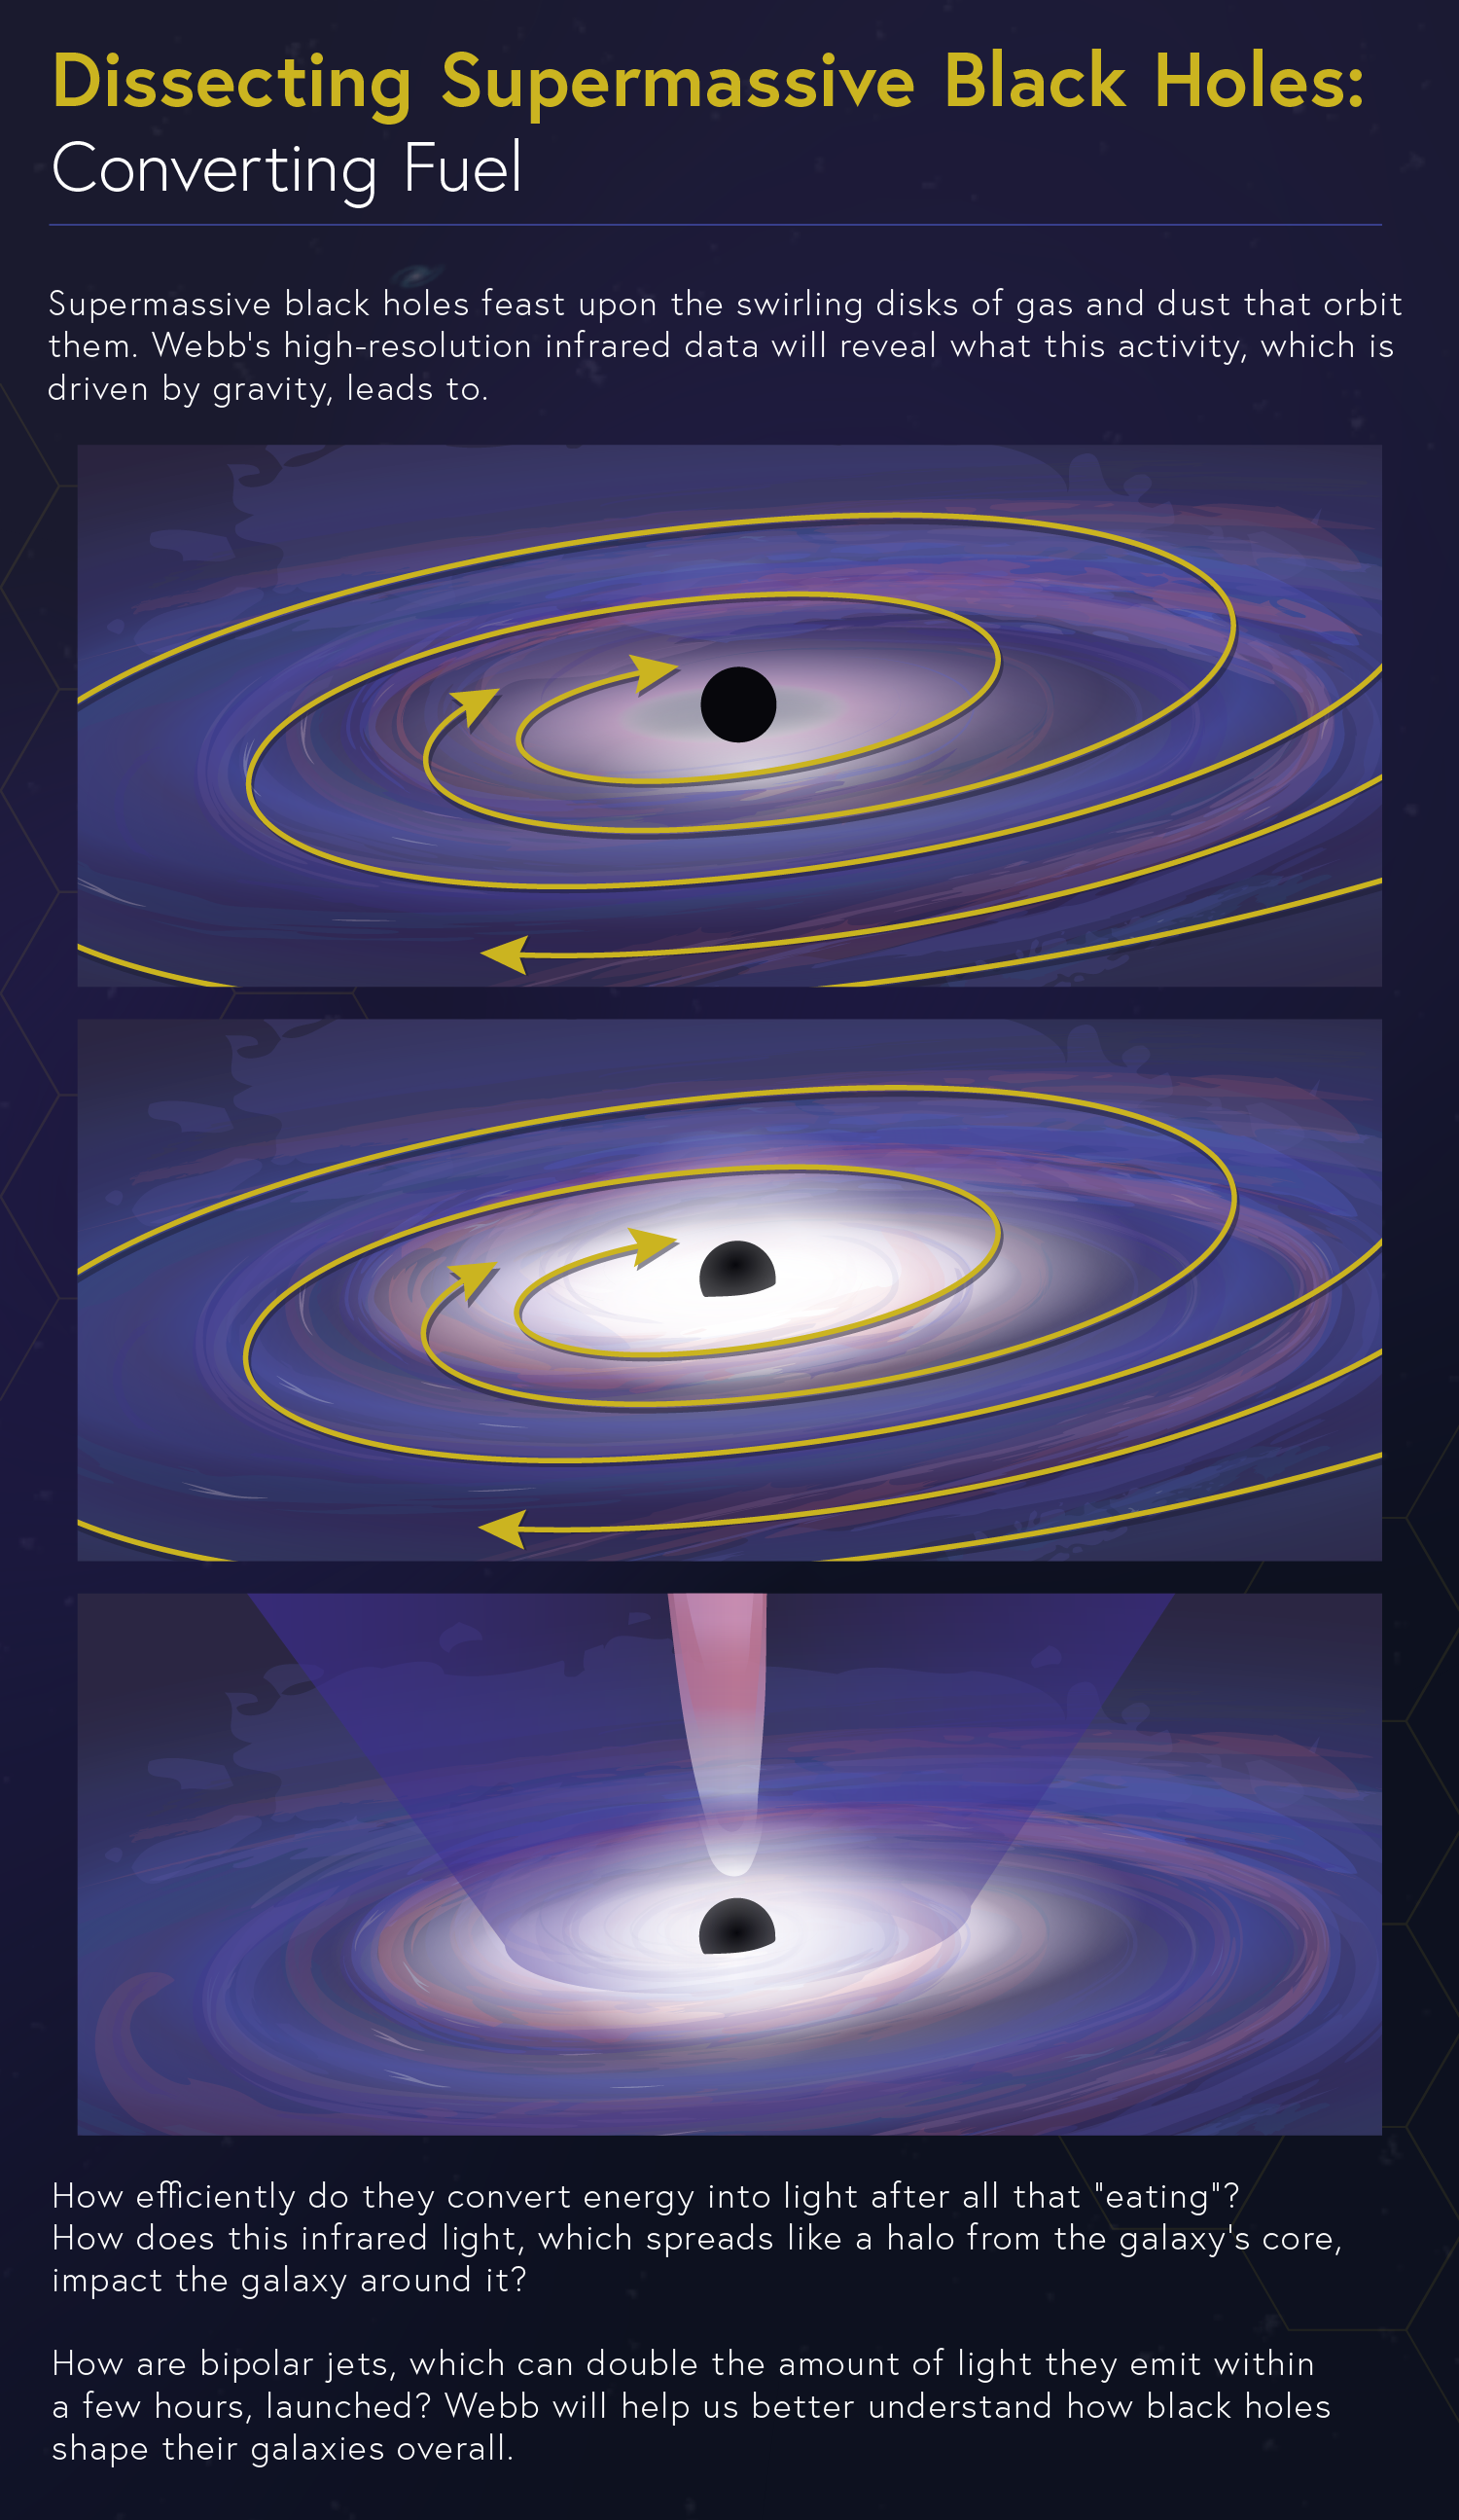

Dissecting Supermassive Black Holes: Converting Fuel

Supermassive black holes feast upon the swirling disks of gas and dust that orbit them, creating light we can observe. NASA’s James Webb Space Telescope’s high-resolution infrared data will reveal what this activity, which is driven by gravity, leads to.

There is still so much to learn: How does this light, which spreads like a halo from the galaxy’s core, impact the galaxy around it? How are bipolar jets, which can double the amount of light they emit within a few hours, launched? Learn how Webb’s investigations will yield new clues for researchers.

Explore our image collection to find more infographics in this series, including "Pinpointing the Flows," "Conditions for Star Formation," and "The Feedback Loop," and the complete “Dissecting Supermassive Black Holes” infographic available to admire, print, and post on your wall!

Credit: Image: NASA, ESA, CSA, Leah Hustak (STScI)